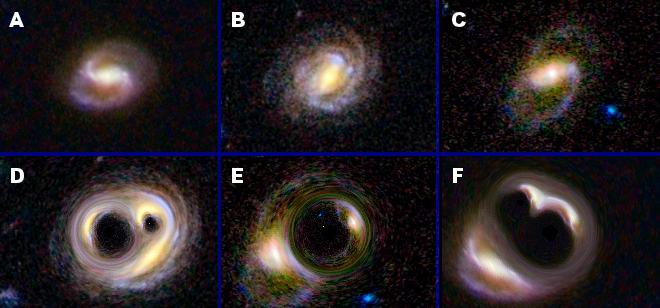

Warped Galaxies Quiz

Figure 1

Can you match each galaxy in the top row with its warped counterpart in the bottom row? For example, is the warped version of galaxy A in box D, E, or F? Answers are at the bottom of this caption.

Such galaxy warping occurs naturally in nature in a phenomenon called strong gravitational lensing. The gravity of matter in front of a more distant galaxy, either dark or normal matter, bends and twists the galaxy’s light, resulting in wacky shapes and sometimes multiple versions of the same galaxy. It’s like seeing a galaxy in a funhouse mirror. Scientists use these natural lenses to make maps of dark matter, an invisible substance permeating our cosmos. The lenses also help in the study of dark energy, an even more mysterious substance thought to be pushing universe apart at increasing speeds.

This quiz demonstrates extreme cases of gravitational lensing. The warped images have been simulated from original images of galaxies taken by NASA’s Hubble Space Telescope. Galaxy E shows what is called an “Einstein ring,” named after Albert Einstein, who discovered that gravity bends light. In this case, the mass of one body, a lump of dark matter, has twisted the galaxy’s light into a ring. In the other two cases, two lensing sources create double-ringed structures.

In reality, most lenses are not this obvious. In what is called weak gravitation lensing, the effects are subtle and hard to tease out. Scientists have created a competition called GREAT3, which stands for GRavitational lEnsing Accuracy Testing 3, to improve methods for measuring weak lensing. Data scientists from an assortment of fields, including machine learning, are invited to solve galaxy puzzles, in which tiny lensing affects have been artificially introduced by the organizers of the challenge. The goal is to figure out what the lensing affects are, and in doing so, help develop new tools for probing the dark side of our cosmos.

GREAT3 is sponsored by NASA’s Jet Propulsion Laboratory, Pasadena, Calif. and a European Union Network of Excellence called Pattern Analysis, Statistical Modeling and Computation Learning 2 (PASCAL2).

Answers to quiz: A matches F; B matches D; and C matches E.

Credit: NASA/JPL-Caltech/UCL